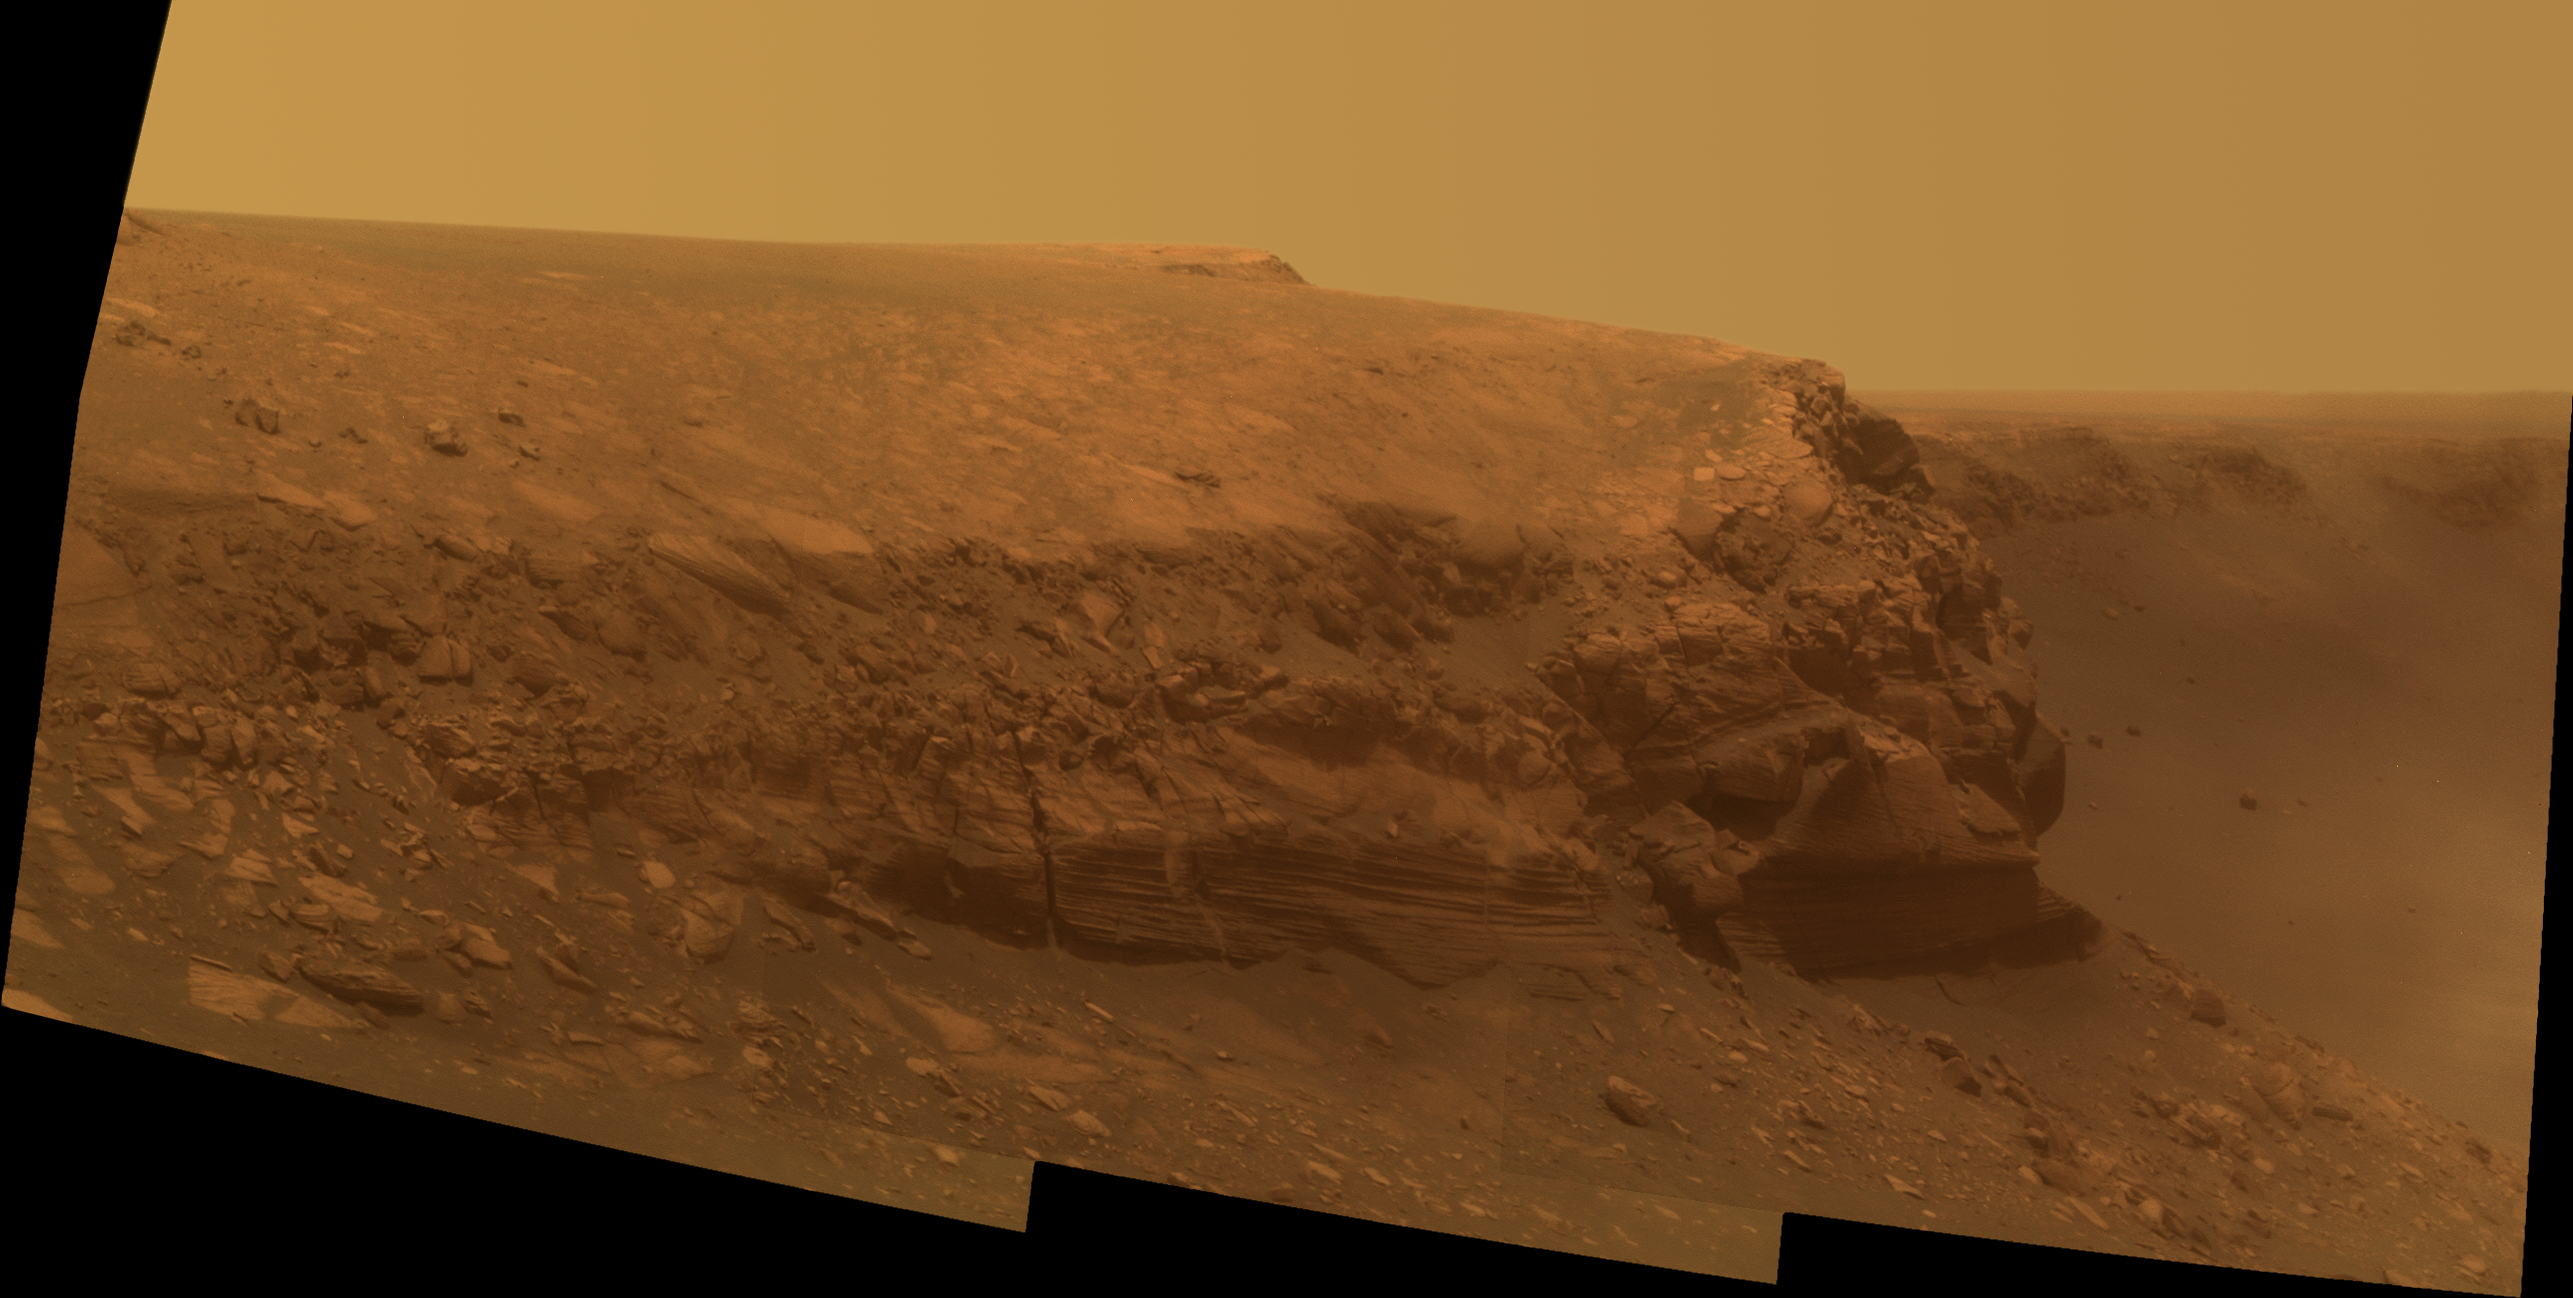

Opportunity’s Second Martian Birthday at Cape Verde

A promontory nicknamed “Cape Verde” can be seen jutting out from the walls of Victoria Crater in this approximate true-color picture taken by the panoramic camera on NASA’s Mars Exploration Rover Opportunity. The rover took this picture on martian day, or sol, 1329 (Oct. 20, 2007), more than a month after it began descending down the crater walls — and just 9 sols shy of its second Martian birthday on sol 1338 (Oct. 29, 2007). Opportunity landed on the Red Planet on Jan. 25, 2004. That’s nearly four years ago on Earth, but only two on Mars because Mars takes longer to travel around the sun than Earth. One Martian year equals 687 Earth days.

The overall soft quality of the image, and the “haze” seen in the lower right portion, are the result of scattered light from dust on the front sapphire window of the rover’s camera.

This view was taken using three panoramic-camera filters, admitting light with wavelengths centered at 750 nanometers (near infrared), 530 nanometers (green) and 430 nanometers (violet).

Credit: NASA/JPL-Caltech/Cornell